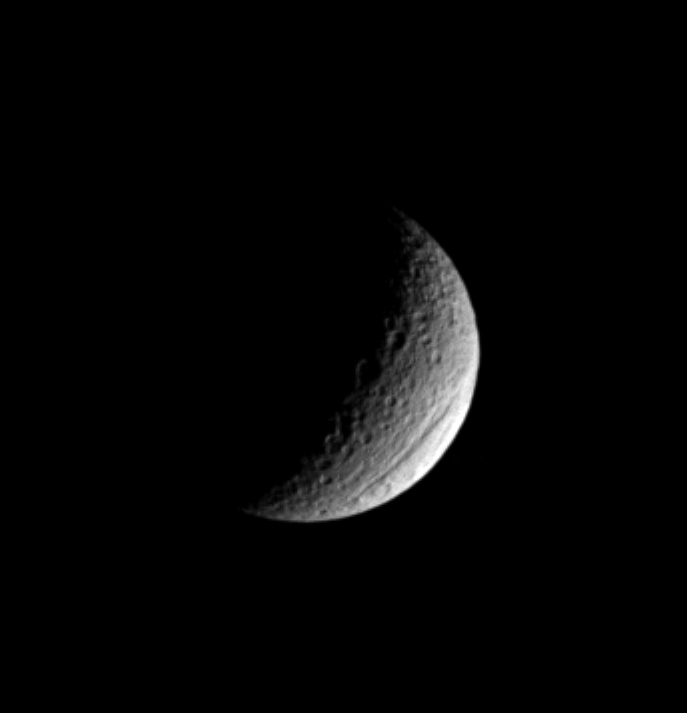

The Great Rift

Ithaca Chasma is one of the two most prominent features on Saturn’s moon Tethys; the other is the gigantic crater Odysseus. Ithaca Chasma is visible near the moon’s lower right limb in this image, which does not reveal the branching canyon’s full extent. Tethys is 1,060 kilometers (659 miles) across.

Discovered in NASA Voyager images, the chasm is 100 kilometers (60 miles) across on average, and is 4 kilometers (2 miles) deep in places. It stretches more than 1,000 kilometers (620 miles) over Tethys’ surface, from north to south.

This view is roughly centered on the leading hemisphere of Tethys. The image has been rotated so that north on Tethys is up.

This view was obtained with the Cassini spacecraft narrow angle camera on Jan. 17, 2005, at a distance of approximately 1 million kilometers (621,000 miles) from Tethys and at a Sun-Tethys-spacecraft, or phase, angle of 110 degrees. A spectral filter sensitive to wavelengths of ultraviolet light centered at 338 nanometers was used to capture the image. Resolution in the original image was about 6 kilometers (3.7 miles) per pixel. Contrast was enhanced and the image was magnified by a factor of two to aid visibility.

The Cassini-Huygens mission is a cooperative project of NASA, the European Space Agency and the Italian Space Agency. The Jet Propulsion Laboratory, a division of the California Institute of Technology in Pasadena, manages the mission for NASA’s Science Mission Directorate, Washington, D.C. The Cassini orbiter and its two onboard cameras were designed, developed and assembled at JPL. The imaging team is based at the Space Science Institute, Boulder, Colo.

Credit: NASA/JPL/Space Science Institute